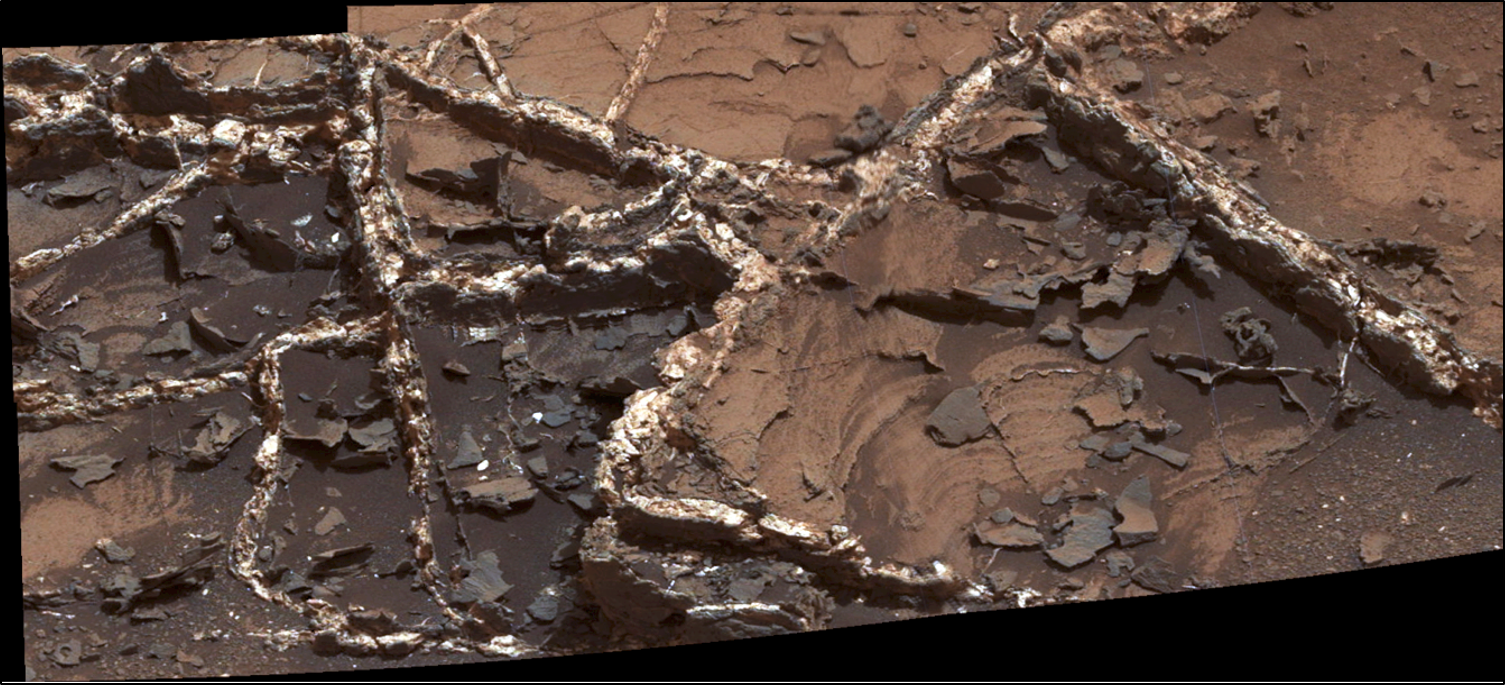

‘Garden City’ Vein Complex on Lower Mount Sharp, Mars

Prominent mineral veins at the “Garden City” site examined by NASA’s Curiosity Mars rover vary in thickness and brightness, as seen in this image from Curiosity’s Mast Camera (Mastcam).

The image covers and area roughly 2 feet (60 centimeters) across. Types of vein material evident in the area include:
1) thin, dark-toned fracture filling material;
2) thick, dark-toned vein material in large fractures;
3) light-toned vein material, which was deposited last.

Figure 1 includes annotations identifying each of those three major kinds and a scale bar indicating 10 centimeters (3.9 inches).

Researchers used the Mastcam and other instruments on Curiosity in March and April 2015 to study the structure and composition of mineral veins at Garden City, for information about fluids that deposited minerals in fractured rock there.

Malin Space Science Systems, San Diego, built and operates Curiosity’s Mastcam. NASA’s Jet Propulsion Laboratory, a division of the California Institute of Technology, Pasadena, built the rover and manages the project for NASA’s Science Mission Directorate, Washington.

Credit: NASA/JPL-Caltech/MSSS